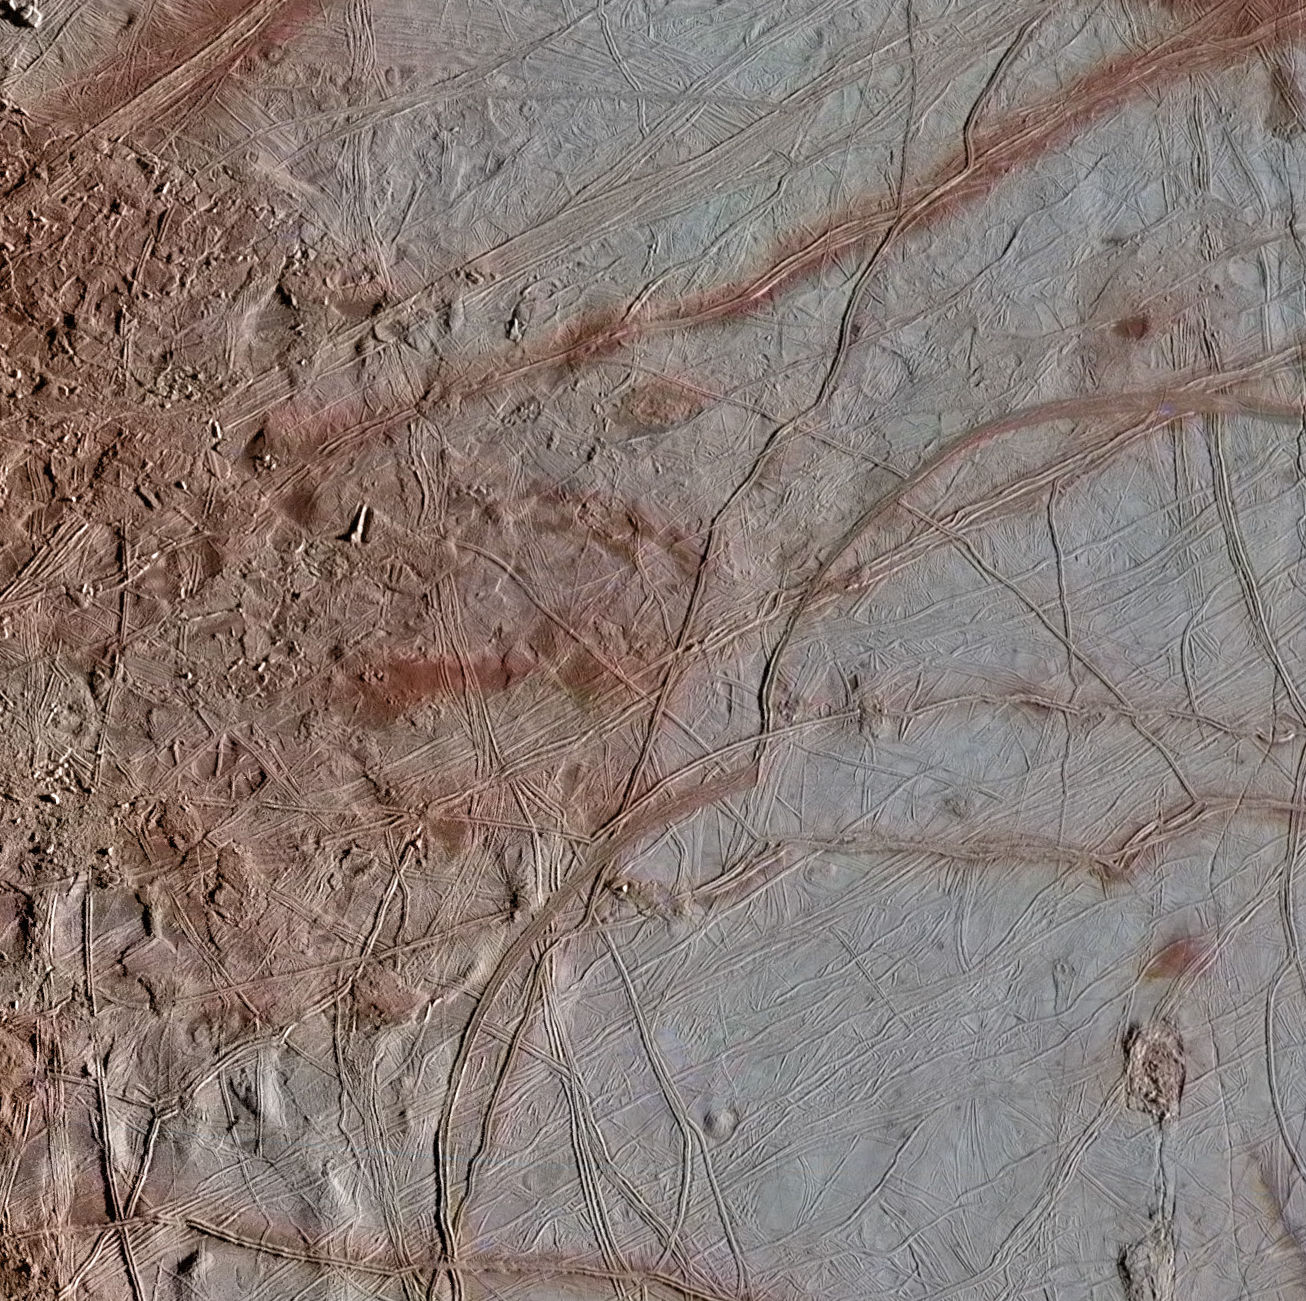

Chaos Transition

The surface of Jupiter’s moon Europa features a widely varied landscape, including ridges, bands, small rounded domes and disrupted spaces that geologists called “chaos terrain.” This newly reprocessed image, along with two others along the same longitude (see PIA23872 and PIA23873), were taken by NASA’s Galileo spacecraft on Sept. 26, 1998, and reveal details of diverse surface features on Europa.

All three images were captured along the same longitude of Europa as Galileo flew by on Sept. 26, 1998, in the spacecraft’s 17th orbit of Jupiter (orbit E17). It was the eighth of Galileo’s 11 targeted flybys of Europa. High-resolution images were taken through a clear filter in grayscale (black and white). Using lower-resolution, color images of the same region from a different flyby (orbit E14), technicians recently mapped color onto the higher-resolution images.

(Orbit E14 resulted in this global view of Europa (see PIA19048). The color information gathered on that flyby was used to reprocess these new images.)

Enhanced-color images like these allow scientists to highlight geologic features with different colors, which are related to chemical compositions of the surface. Areas that appear light blue or white are made up of relatively pure water ice, and reddish areas have more non-ice materials.

This image shows a transitional location between blocky chaos terrain, on the left, and ridged plains on the right. A few chaos blocks are visible on the left as individually broken and rotated pieces of preexisting surface material; their shadows indicate that some of these blocks have tilted as well. A ridge passes through the center of this image. These ridges, which contain arc-shaped segments joined together by a series of cusps, may be related to how the icy surface crust of Europa fractures when subjected to stresses from Jupiter’s strong gravity. The right side of this image shows a few lenticulae, which are small rounded surface features, commonly domed in appearance.

The image resolution is 247 yards (226 meters per pixel, and this image depicts an area about 180 miles (300 kilometers) across.

The image was produced by Mario Valenti at the SETI Institute in Mountain View, Calif.

Figure 1 indicates the locations on Europa depicted in the newly processed images, with Chaos Transition at top. This image is centered approximately at 6.4 degrees north latitude, and 135.3 degrees east positive longitude.

The Galileo mission was managed by NASA’s Jet Propulsion Laboratory, a division of Caltech in Pasadena, California, for NASA’s Science Mission Directorate in Washington.

Credit: NASA/JPL-Caltech/SETI Institute